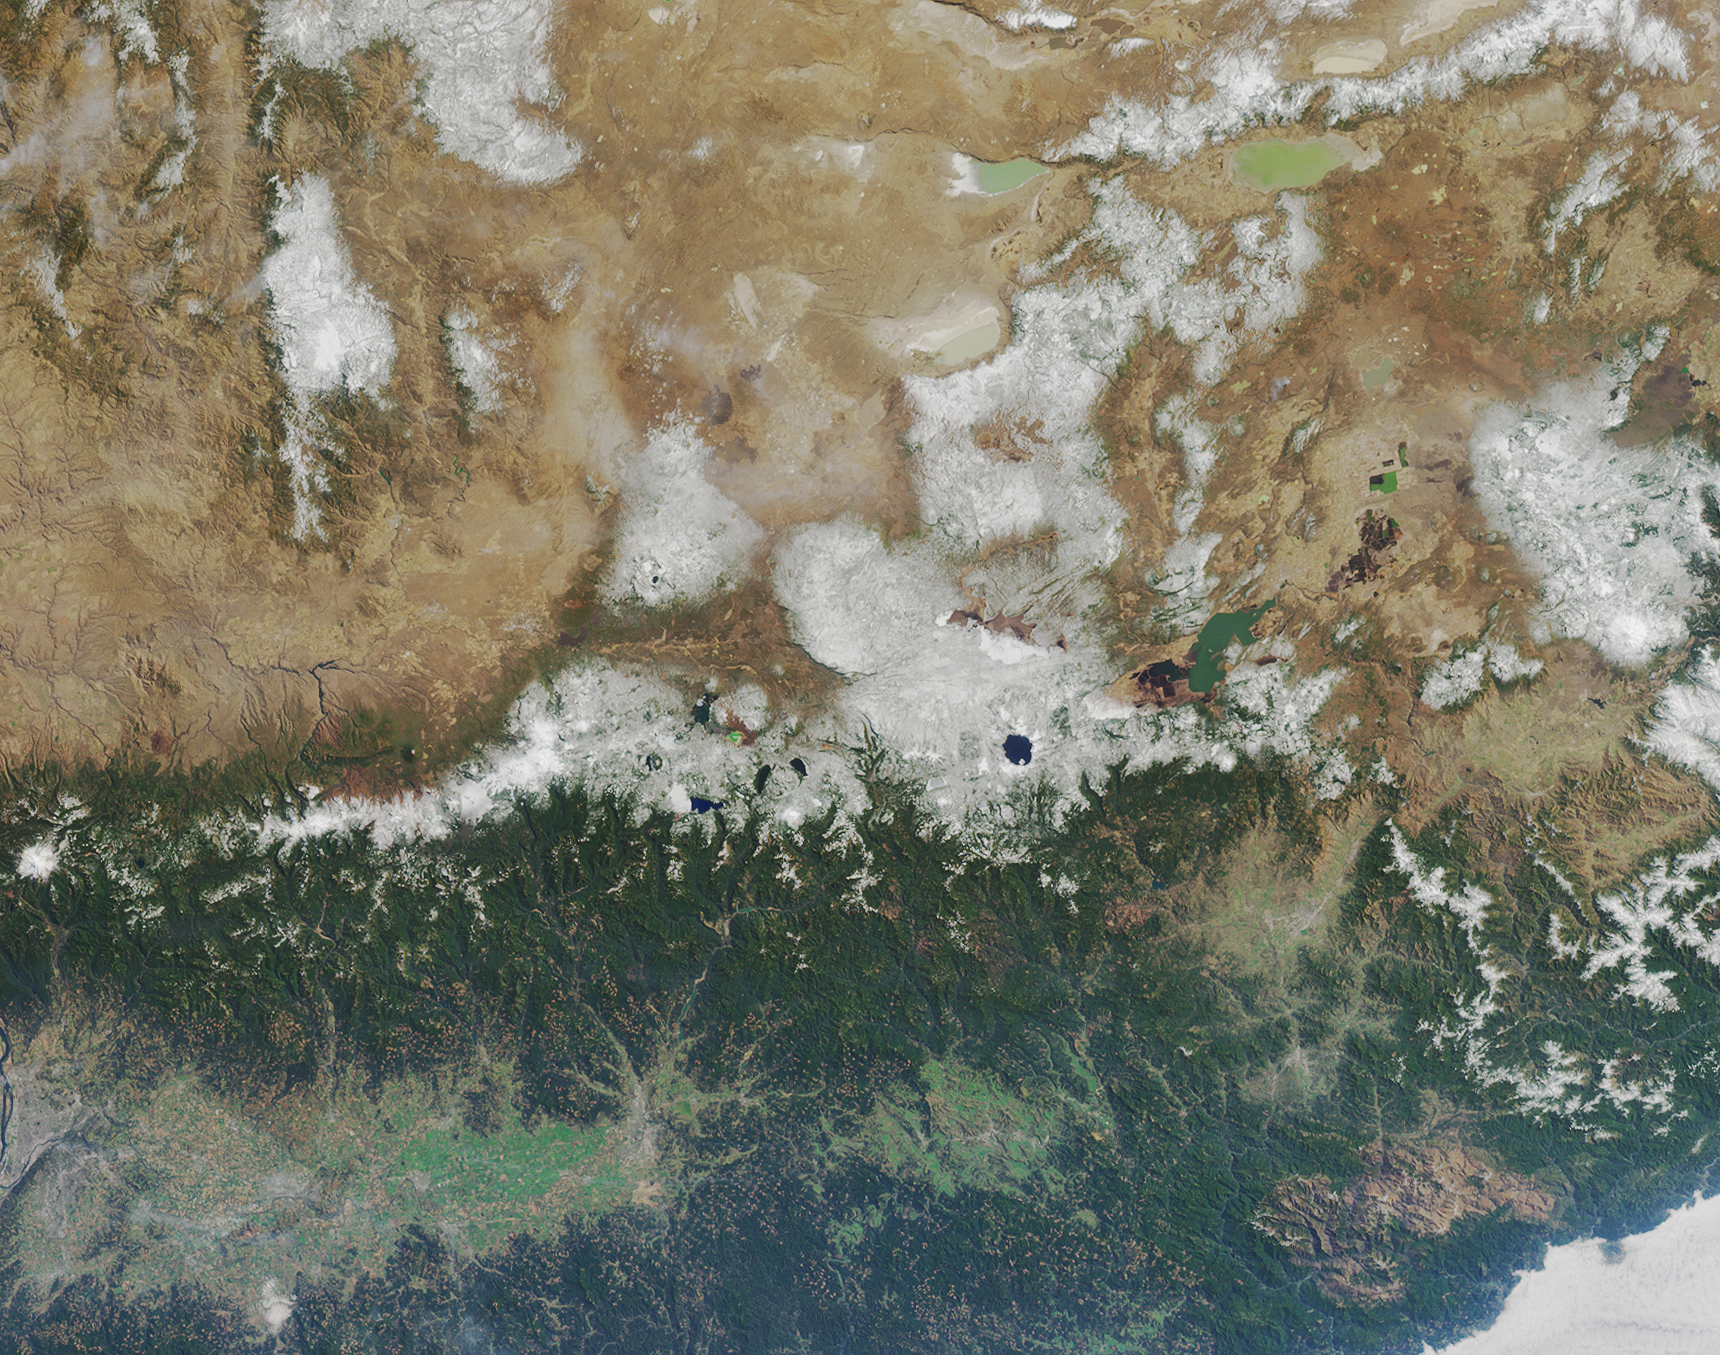

Where on Earth…? MISR Mystery Image Quiz #23: Oregon, California

The answers to this quiz appear in blue below each question.

1. Situated below and to the right of image center there is a distinctive round lake with the small interior island off to the side of it. Three of the following four statements about the lake are true. Which one is false?
(A) The clarity of the water in that round lake is very good because the water does not come from surface catchments, but from rainfall or snow that fell directly into the lake and accumulated over time.
(B) The lake is the result of a volcanic eruption, which was recorded in the oral history and legends from the region.
(C) The small interior island was named for its resemblance to a particular style of head-wear.
(D) Soundings of the lake show that it is the deepest lake on the continent in which it is found.

Answer: (D) is FALSE.
Great Slave Lake in Canada’s Northwest Territories is deeper. (A), (B) and (C) are true. Crater Lake is not stream-fed — all the water in the lake is from direct rain and snowfall. When Mt. Mazama (the volcano that collapsed to produce the Crater Lake caldera) erupted about 9,000 years ago, that event was witnessed by Native Americans, and this observance is reflected in the role and significance that the Crater Lake region has in the oral tradition, religious tales and creation myths of the local Northwestern tribes. The interior island along the shores of Crater Lake was christened Wizard Island in August of 1885 by William Gladstone Steel, who named this volcanic cinder cone for the resemblance it bears to a wizard’s cone-shaped hat.

2. Three of the following four statements concerning the landscape of the image area are true. Which one is false?
(A) Amid the snow-capped mountains near image center there is a collection of many lakes, some of which remain partially covered by ice throughout the year.
(B) In the lower right-hand corner is a large tan patch that is surrounded by the deep green forested areas. This large tan area indicates relatively bare soil and scarce vegetation resulting from the large forest fires that occurred there in 2002.
(C) Between 30 and 80 kilometers above and to the right of the distinctive round lake there are several irregularly shaped dark brown patches that contrast with the tan hue that dominates this part of the landscape. The dark brown areas are burn scars from fires that took place in 2003.
(D) The many small tan areas that appear like a patchwork pattern among the green forests in the lower half of the image indicate logging activities — only about 10 percent of the forested ecoregion within the lower-right-hand portion of the image area is legally protected from logging.

Answer: Either (A) or (C) or (D) were accepted as FALSE.
(A) is false: Although almost all of the lakes within the image area are not frozen during summer, in Oregon’s Three Sisters Wilderness area there are several very small lakes that contain icebergs even in late summer.
(B) is true: The large tan area in the lower right is a burn scar in the Klamath Mountains that started in southwestern Oregon and eventually burned over into California — the Biscuit Fire had consumed more than 400,000 acres by late August 2002.
(C) is false: The dark brown areas situated between 30 and 80 kilometers to the RIGHT (southeast) of Crater Lake are related to irrigation. However, the dark brown areas situated between 30 and 80 kilometers to the LEFT (northeast) of Crater Lake are indeed associated with burn scars resulting from the B& B complex fires that took place in 2003.
(D) is CONTESTABLE. Although the patchwork pattern that predominates is related to logging, the question does not adequately define the ‘forested ecoregion’, so it is difficult to determine whether more or less than about 10% of the forests along the coastal ranges of Northern California and Southern Oregon are protected.

3. Three of the following four statements related to energy sources within the image area are false. Which one is true?
(A) There is an active uranium mining site within the image area.
(B) Coal has been in continuous production since the 1950s at a coal mine situated in the lower-right-hand image area.
(C) The first hydroelectricity power-generating station within the image area was not established until the first decade of the 20th century.
(D) Situated within the lower-right-hand portion of the image area is a well over 500 meters deep, which was drilled for the purpose of harnessing geothermal energy.

Answer: D is TRUE.
The geothermal project at Crump Geyser, Oregon, is situated in the Warner Valley, Lake County, 30 miles east of Lakeview, Oregon, and 175 miles north of Winnemucca, Nevada.
(A) is false: The Aurora uranium mine is located to the east of the image border in southeastern Oregon, approximately 10 miles northwest of McDermitt, Nevada, whilst the Fremont National Forest/White King Mine (near the town of Lakeview north of Goose Lake) is no longer active.
(B) is also false: In 1908, the city of Ashland, OR, installed its own 300-kilowatt hydroelectric plant in the hills above Ashland. However, in 1889, Oregon City established the Willamette Falls station, which was the first AC hydroelectric plant. Single phase power was transmitted 13 miles to Portland at 4,000 volts, stepped down to 50 volts for distribution.
(C) is also false: Although large amounts of coal were mined in Coos County, Oregon, and shipped to California between 1890 and 1910, no coal mines in that county have been in production since 1950. Neither California nor Oregon has any active coal mines.

4. Three of the following four statements about the ecology and geology of the region are true. Which one is false?
(A) In the upper-right-hand image corner there are several large, shallow, closed-basin alkaline lakes that support brine shrimp and other aquatic invertebrates, which in turn supply food for millions of migratory birds.
(B) Around the water bodies and rivers throughout this region are many known breeding locations for large birds of the genus Haliaeetus.
(C) Within the lower half of the image area is a lava-tube in which the longest uncollapsed segment measures more than three kilometers long.
(D) In the upper-left-hand part of the image there is a landscape that, due to ancient lava flow, remains almost entirely devoid of vegetation across an area of about 1,600 acres — and that lava-flow landscape was used in the 1960s as an analogue for an extraterrestrial environment during scientific simulation studies.

Ape Cave lava tube in Washington State is the longest known lava tube (at about 3.9 kilometers) in the conterminous United States, but there aren’t any known lava tubes longer than about 2.4km within the image area. (A), (B) and (D) are true: The Bald Eagle (Haliaeetus leucocephalus) is a widespread breeder within the region in all but desert habitats. US astronauts trained in 1964 amidst the ‘moonscape’ along the Cascade Lakes Highway near Lava Butte, in preparation for the Apollo missions to the moon. Although the Lava Butte region is located within the upper left quadrant of the image, it is positioned toward the lower right within this quadrant, thus placing it somewhat centrally within the image. Since D is somewhat contestable, respondents who noted this particular ambiguity in their answer were marked correct.

MISR was built and is managed by NASA’s Jet Propulsion Laboratory, Pasadena, CA, for NASA’s Office of Earth Science, Washington, DC. The Terra satellite is managed by NASA’s Goddard Space Flight Center, Greenbelt, MD. JPL is a division of the California Institute of Technology.

Credit: NASA/GSFC/LaRC/JPL, MISR Team